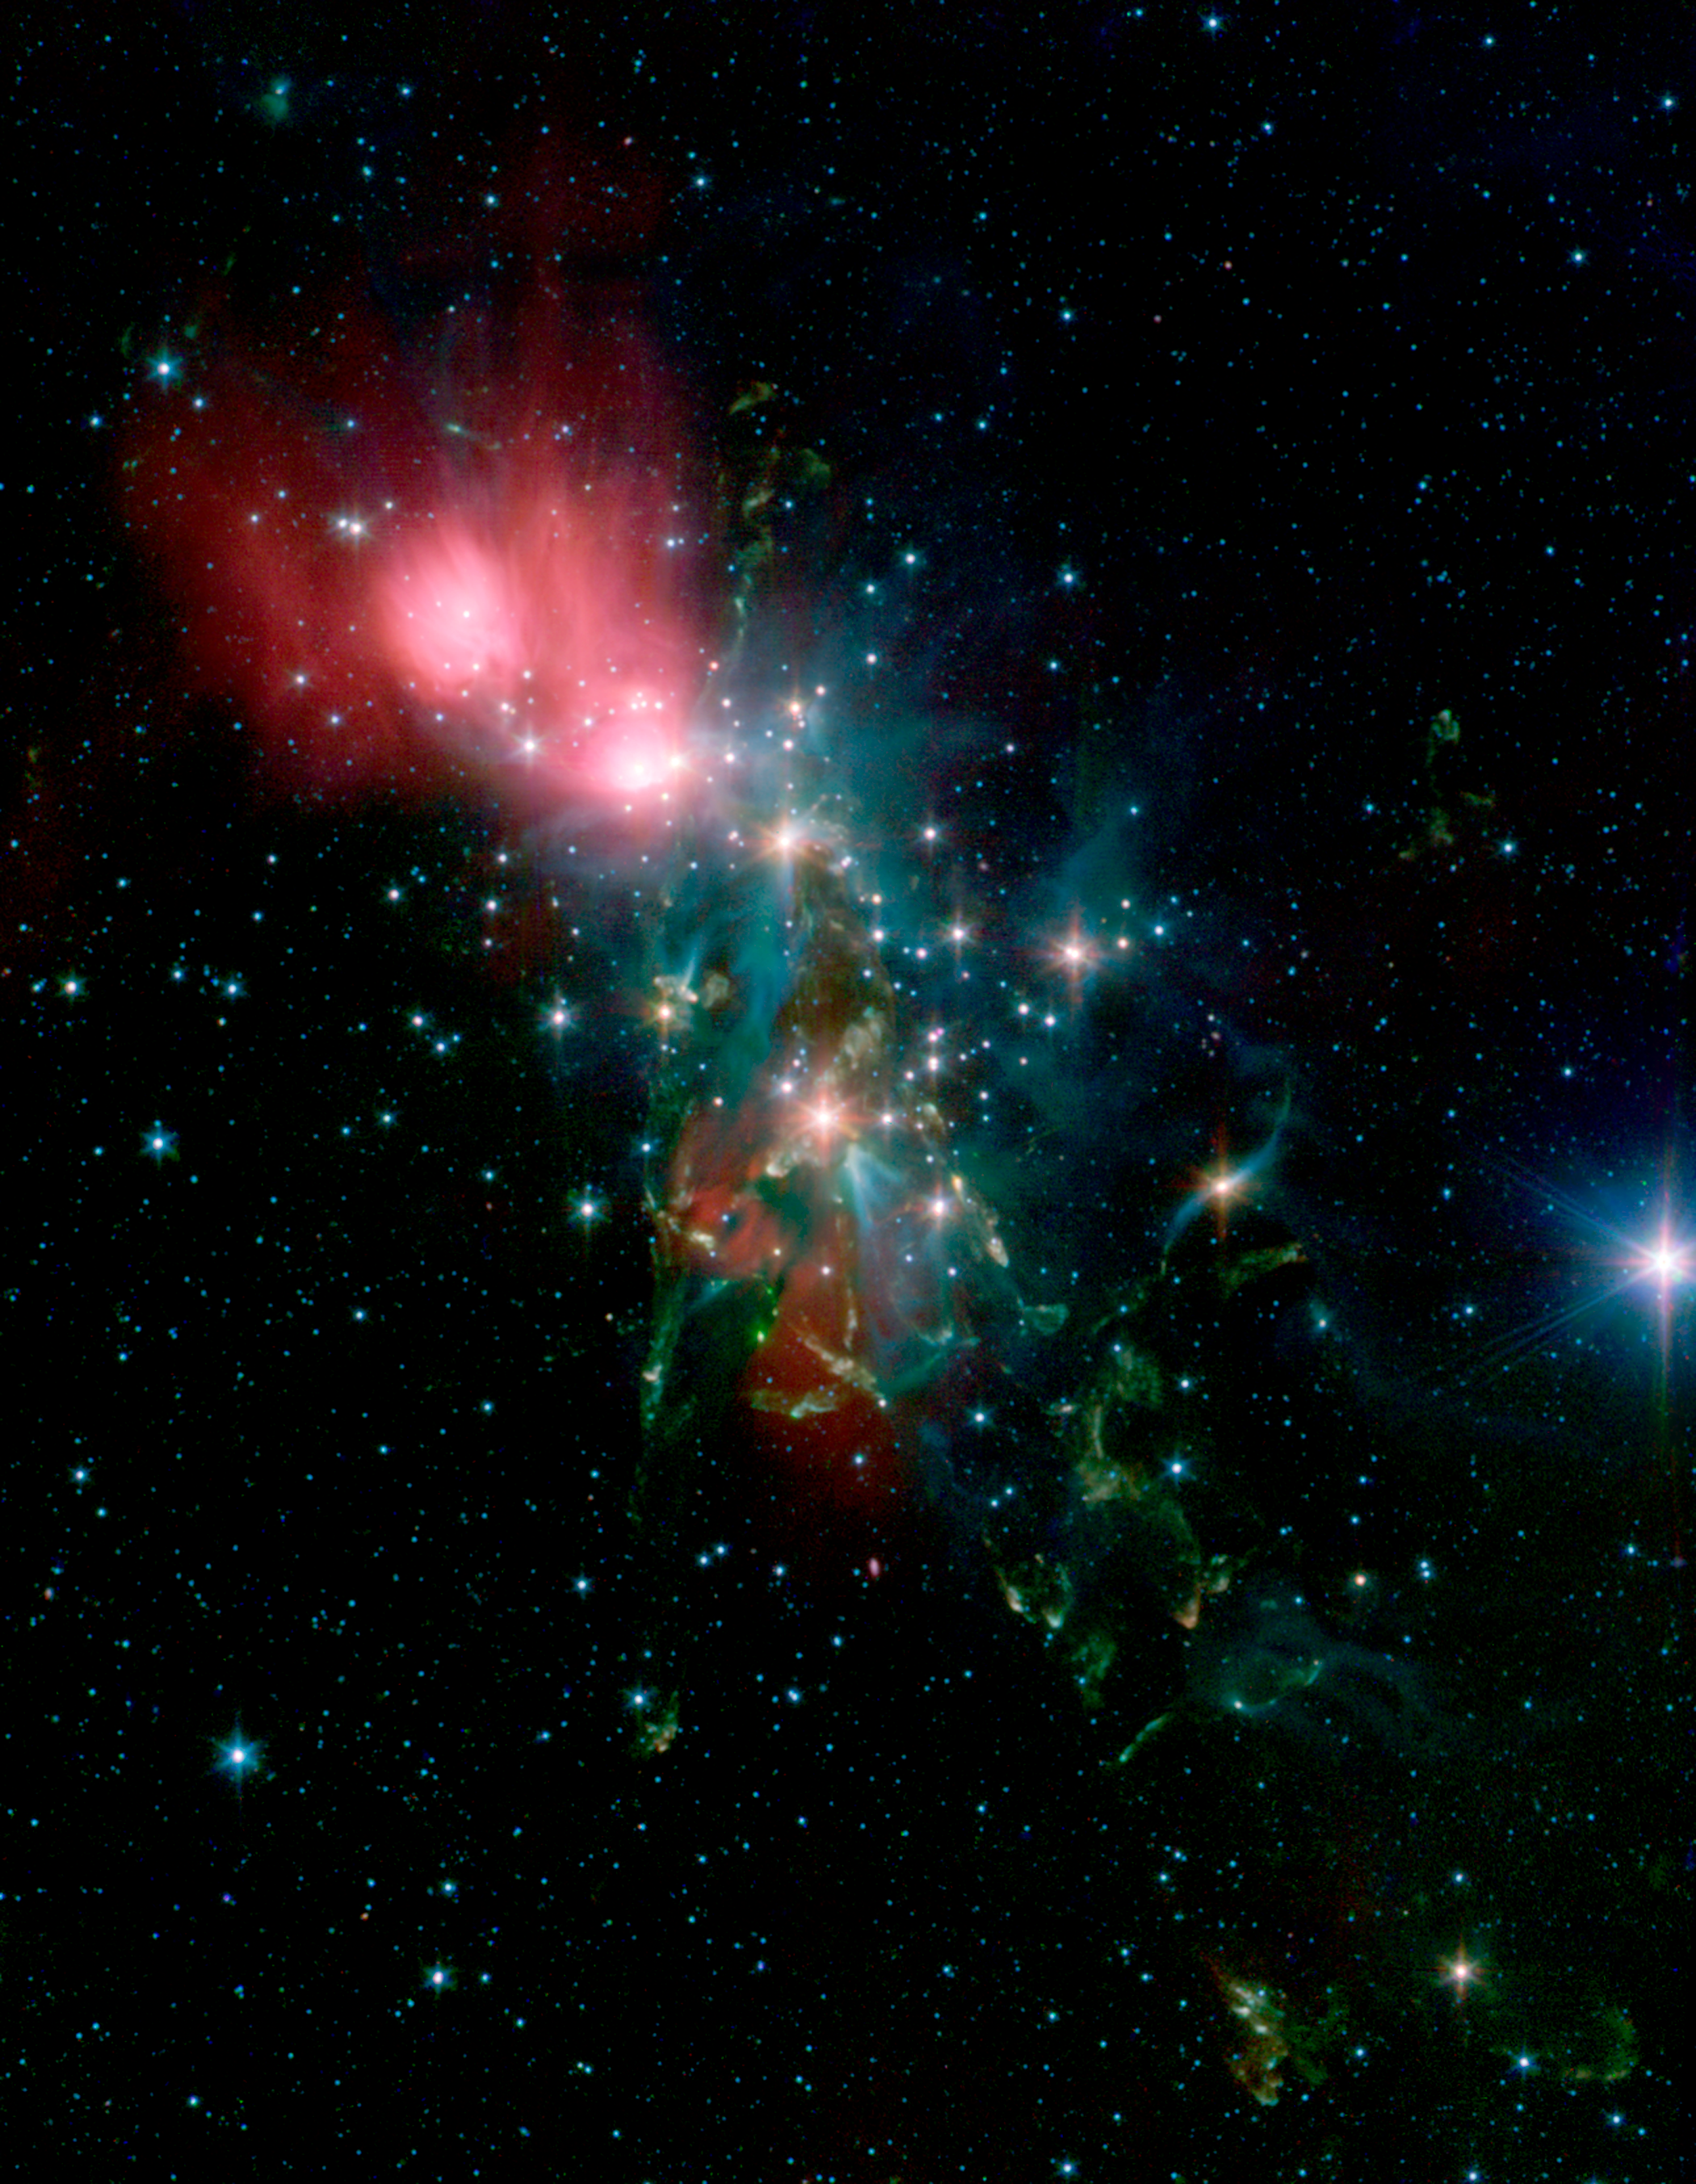

NGC 1333 in the Infrared

Located 1,000 light-years from Earth in the constellation Perseus, a reflection nebula called NGC 1333 epitomizes the beautiful chaos of a dense group of stars being born. Most of the visible light from the young stars in this region is obscured by the dense, dusty cloud in which they formed. With NASA's Spitzer Space Telescope, scientists can detect the infrared light from these objects. This allows a look through the dust to gain a more detailed understanding of how stars like our sun begin their lives.

The young stars in NGC 1333 do not form a single cluster, but are split between two sub-groups. One group is to the north near the nebula shown as red in the image. The other group is south, where the features shown in yellow and green abound in the densest part of the natal gas cloud. With the sharp infrared eyes of Spitzer, scientists can detect and characterize the warm and dusty disks of material that surround forming stars. By looking for differences in the disk properties between the two subgroups, they hope to find hints of the star- and planet-formation history of this region.

The knotty yellow-green features located in the lower portion of the image are glowing shock fronts where jets of material, spewed from extremely young embryonic stars, are plowing into the cold, dense gas nearby. The sheer number of separate jets that appear in this region is unprecedented. This leads scientists to believe that by stirring up the cold gas, the jets may contribute to the eventual dispersal of the gas cloud, preventing more stars from forming in NGC 1333.

In contrast, the upper portion of the image is dominated by the infrared light from warm dust, shown as red.

Credit: NASA/JPL-Caltech/R. A. Gutermuth (Harvard-Smithsonian CfA)